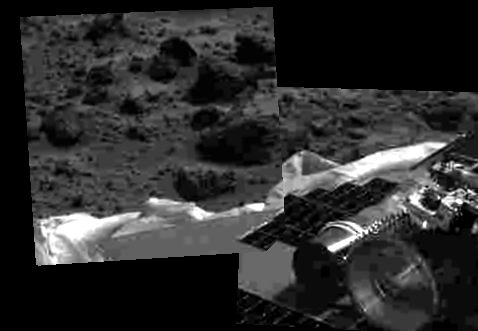

Airbag Retraction

This image shows that the Mars Pathfinder airbags have been successfully retracted, allowing safe deployment of the rover ramps. The Sojourner rover is at lower right, and rocks are visible in the background. Mars Pathfinder landed successfully on the surface of Mars today at 10:07 a.m. PDT.

Mars Pathfinder is the second in NASA’s Discovery program of low-cost spacecraft with highly focused science goals. The Jet Propulsion Laboratory, Pasadena, CA, developed and manages the Mars Pathfinder mission for NASA’s Office of Space Science, Washington, D.C. JPL is an operating division of the California Institute of Technology (Caltech). The Imager for Mars Pathfinder (IMP) was developed by the University of Arizona Lunar and Planetary Laboratory under contract to JPL. Peter Smith is the Principal Investigator.

Photojournal note: Sojourner spent 83 days of a planned seven-day mission exploring the Martian terrain, acquiring images, and taking chemical, atmospheric and other measurements. The final data transmission received from Pathfinder was at 10:23 UTC on September 27, 1997. Although mission managers tried to restore full communications during the following five months, the successful mission was terminated on March 10, 1998.

Credit: NASA/JPL